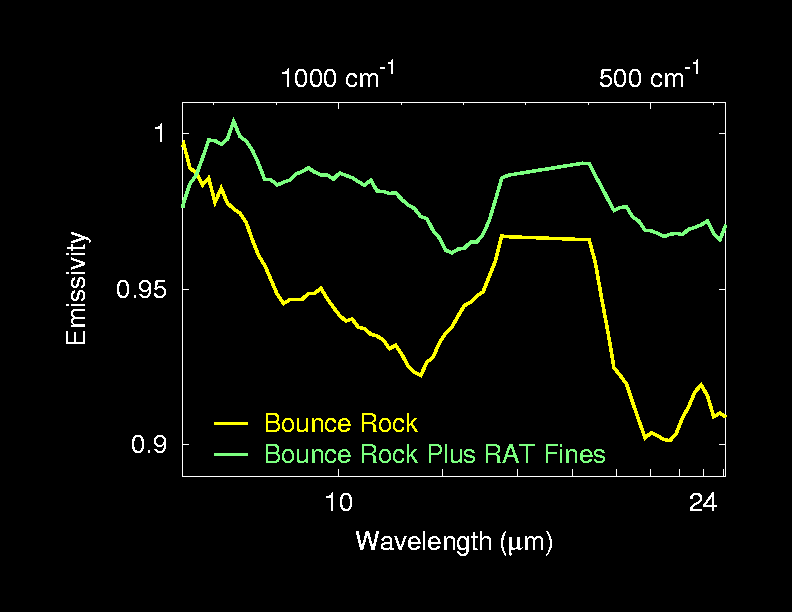

‘RAT’ Leaves a Fine Mess

This graph shows the light signatures, or spectra, of two sides of the rock dubbed “Bounce,” located at Meridiani Planum, Mars. The spectra were taken by the miniature thermal emission spectrometer on the Mars Exploration Rover Opportunity. The left side of this rock is covered by fine dust created when the rover drilled into the rock with its rock abrasion tool. These “fines” produce a layer of pyroxene dust that can be detected here in the top spectrum. The right side of the rock has fewer fines and was used to investigate the composition of this basaltic rock.

Credit: NASA/JPL/Cornell/ASU